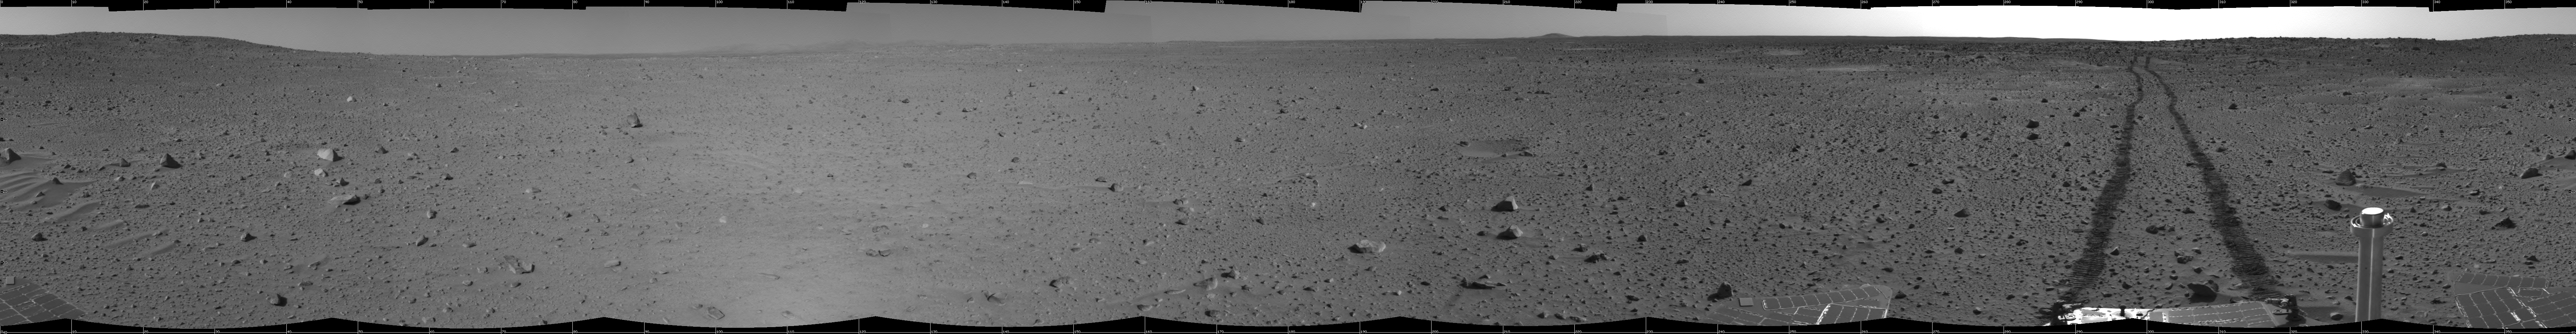

Spirit’s View on Sol 100 (cylindrical)

This cylindrical-projection mosaic was created from navigation camera images that NASA’s Mars Exploration Rover Spirit acquired on sol 100 (April 14, 2004). It reveals Spirit’s view after a century of sols on the martian surface.

Credit: NASA/JPL